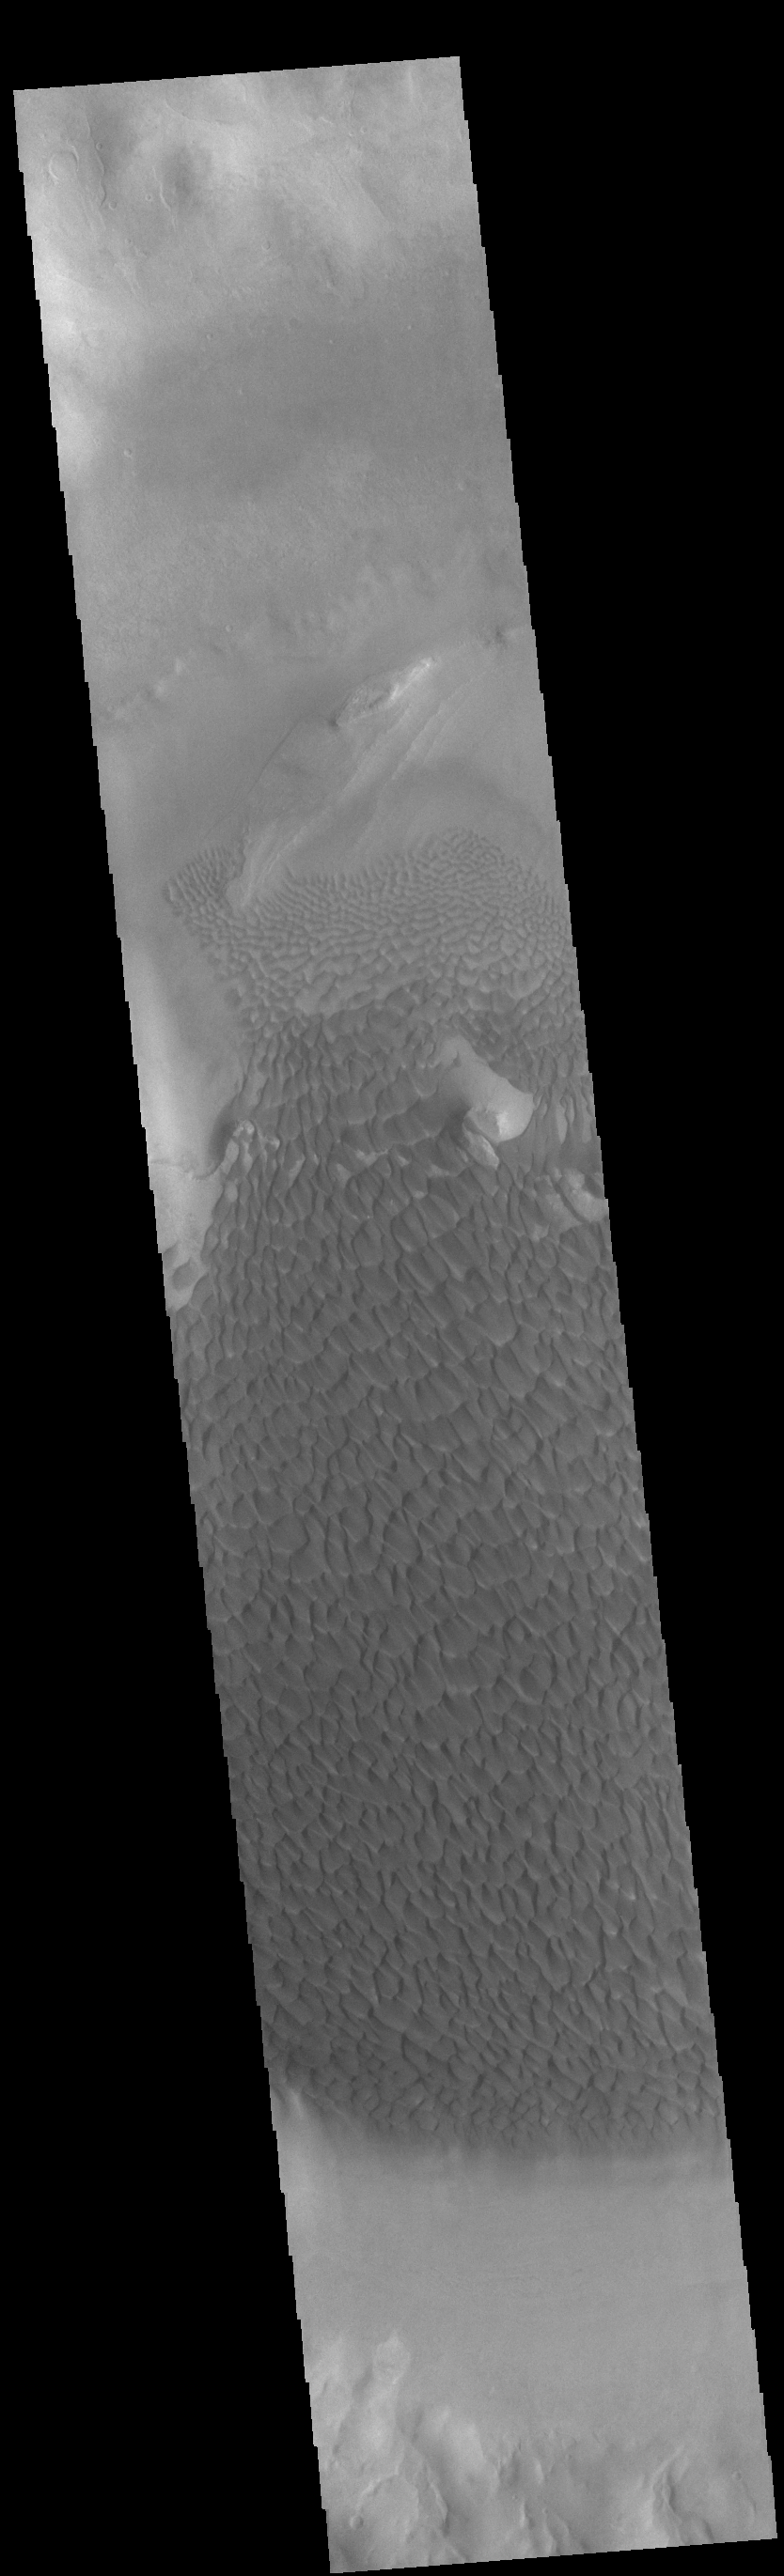

Rabe Crater Dunes

Today’s VIS image shows part of the floor of Rabe Crater. Located in Noachis Terra, Rabe Crater is 108 km (67 miles) across. Dunes cover the majority of this image of Rabe Crater. As the dunes are created by wind action the forms of the dunes record the wind direction. Dunes will have a long low angle component and a short high angle side. The steep side is called the slip face. The wind blows up the long side of the dune. In this VIS image the slip faces are illuminated more than the longer side. In this part of the crater the winds were generally moving from the lower right corner of the image towards the upper left.

Craters of similar size as Rabe Crater often have flat floors. Rabe Crater has some areas of flat floor, but also has a large complex pit occupying a substantial part of the floor. The interior fill of the crater is thought to be layered sediments created by wind and or water action. The pit is eroded into this material. The eroded materials appear to have stayed within the crater forming a large sand sheet with surface dune forms as well as individual dunes where the crater floor is visible. Several other craters in this region have complex floors with pits.

Credit: NASA/JPL-Caltech/ASU